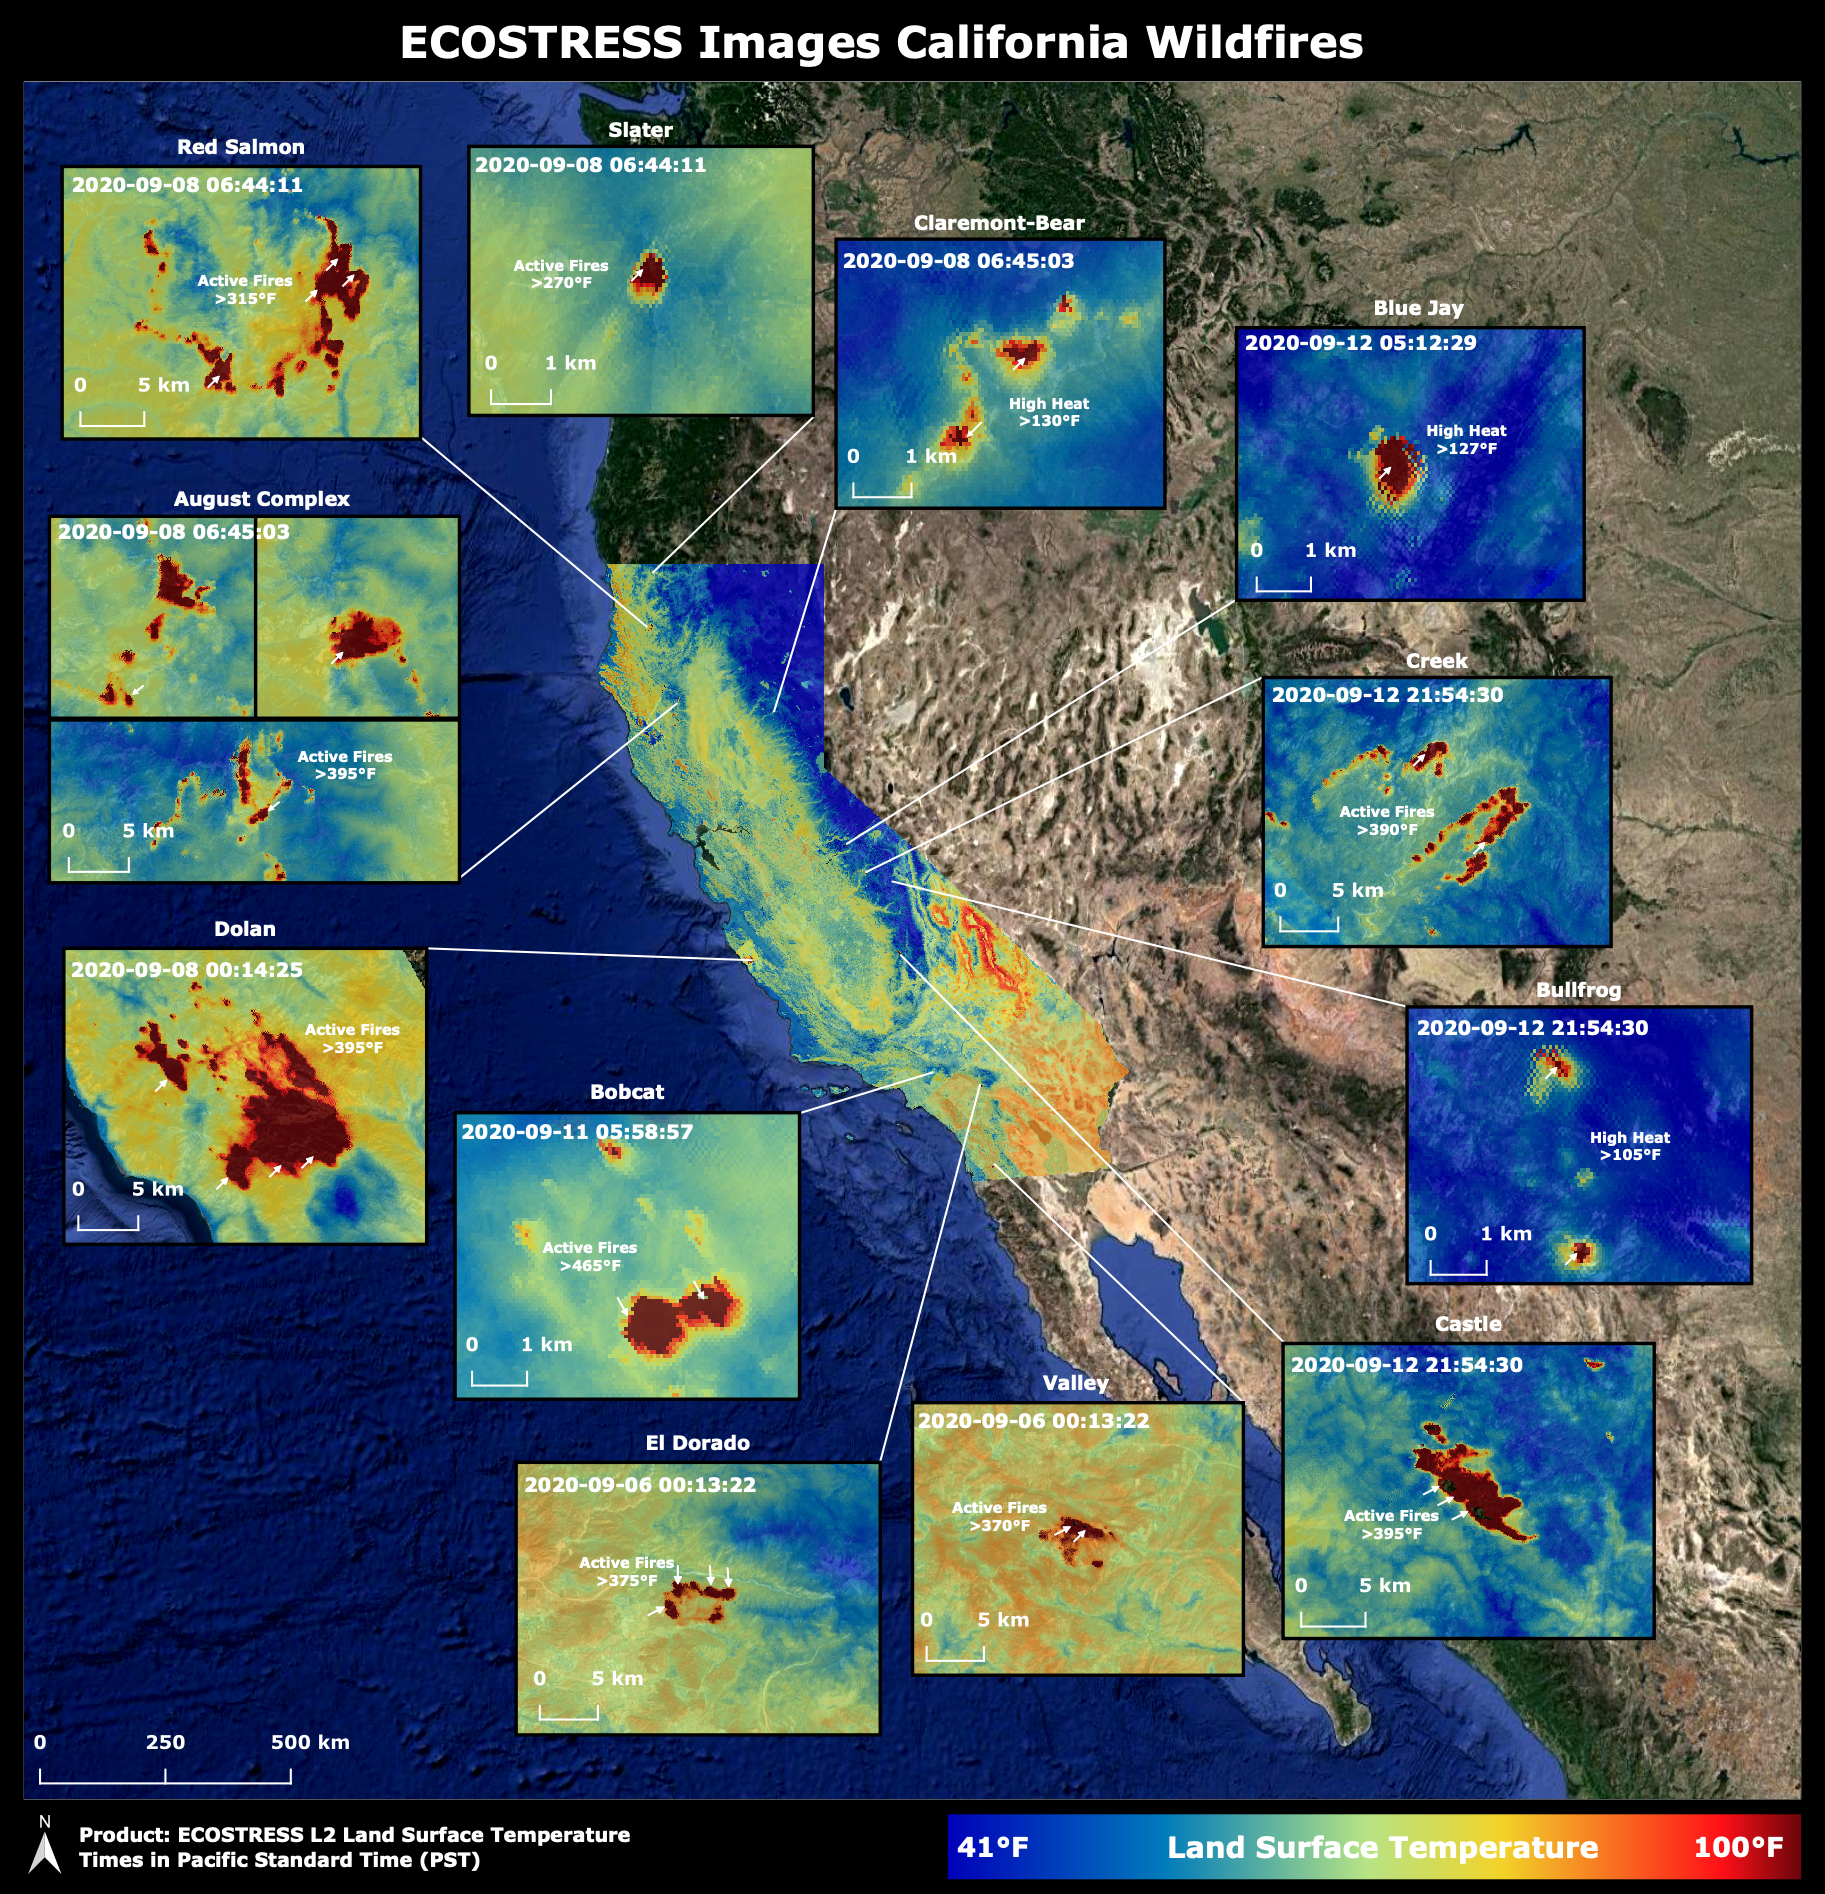

NASA’s ECOSTRESS Images California Wildfires From Space

Throughout the month of September 2020, NASA’s ECOsystem Spaceborne Thermal Radiometer Experiment on Space Station (ECOSTRESS) imaged multiple wildfires across the state of California.

The image above shows the ECOSTRESS land surface temperature of California. Multiple insets highlight a fraction of the multiple fires that have impacted California, with effects seen throughout the U.S. and beyond. The dark red spots show areas of high heat, with arrows pointing out the active fires. The contiguous California image was stitched together from multiple evening (10 p.m.-6 a.m. PDT) ECOSTRESS images from Sept 6 to 12, 2020, to generate a cloud-free statewide map.

NASA’s Jet Propulsion Laboratory in Southern California built and manages the ECOSTRESS mission for the Earth Science Division in the Science Mission Directorate at NASA Headquarters in Washington. ECOSTRESS is an Earth Venture Instrument mission; the program is managed by NASA’s Earth System Science Pathfinder program at NASA’s Langley Research Center in Hampton, Virginia. Future studies could use ECOSTRESS data products in a similar fashion as LST was used to assess the fires pictured above.

Credit: NASA/JPL-Caltech